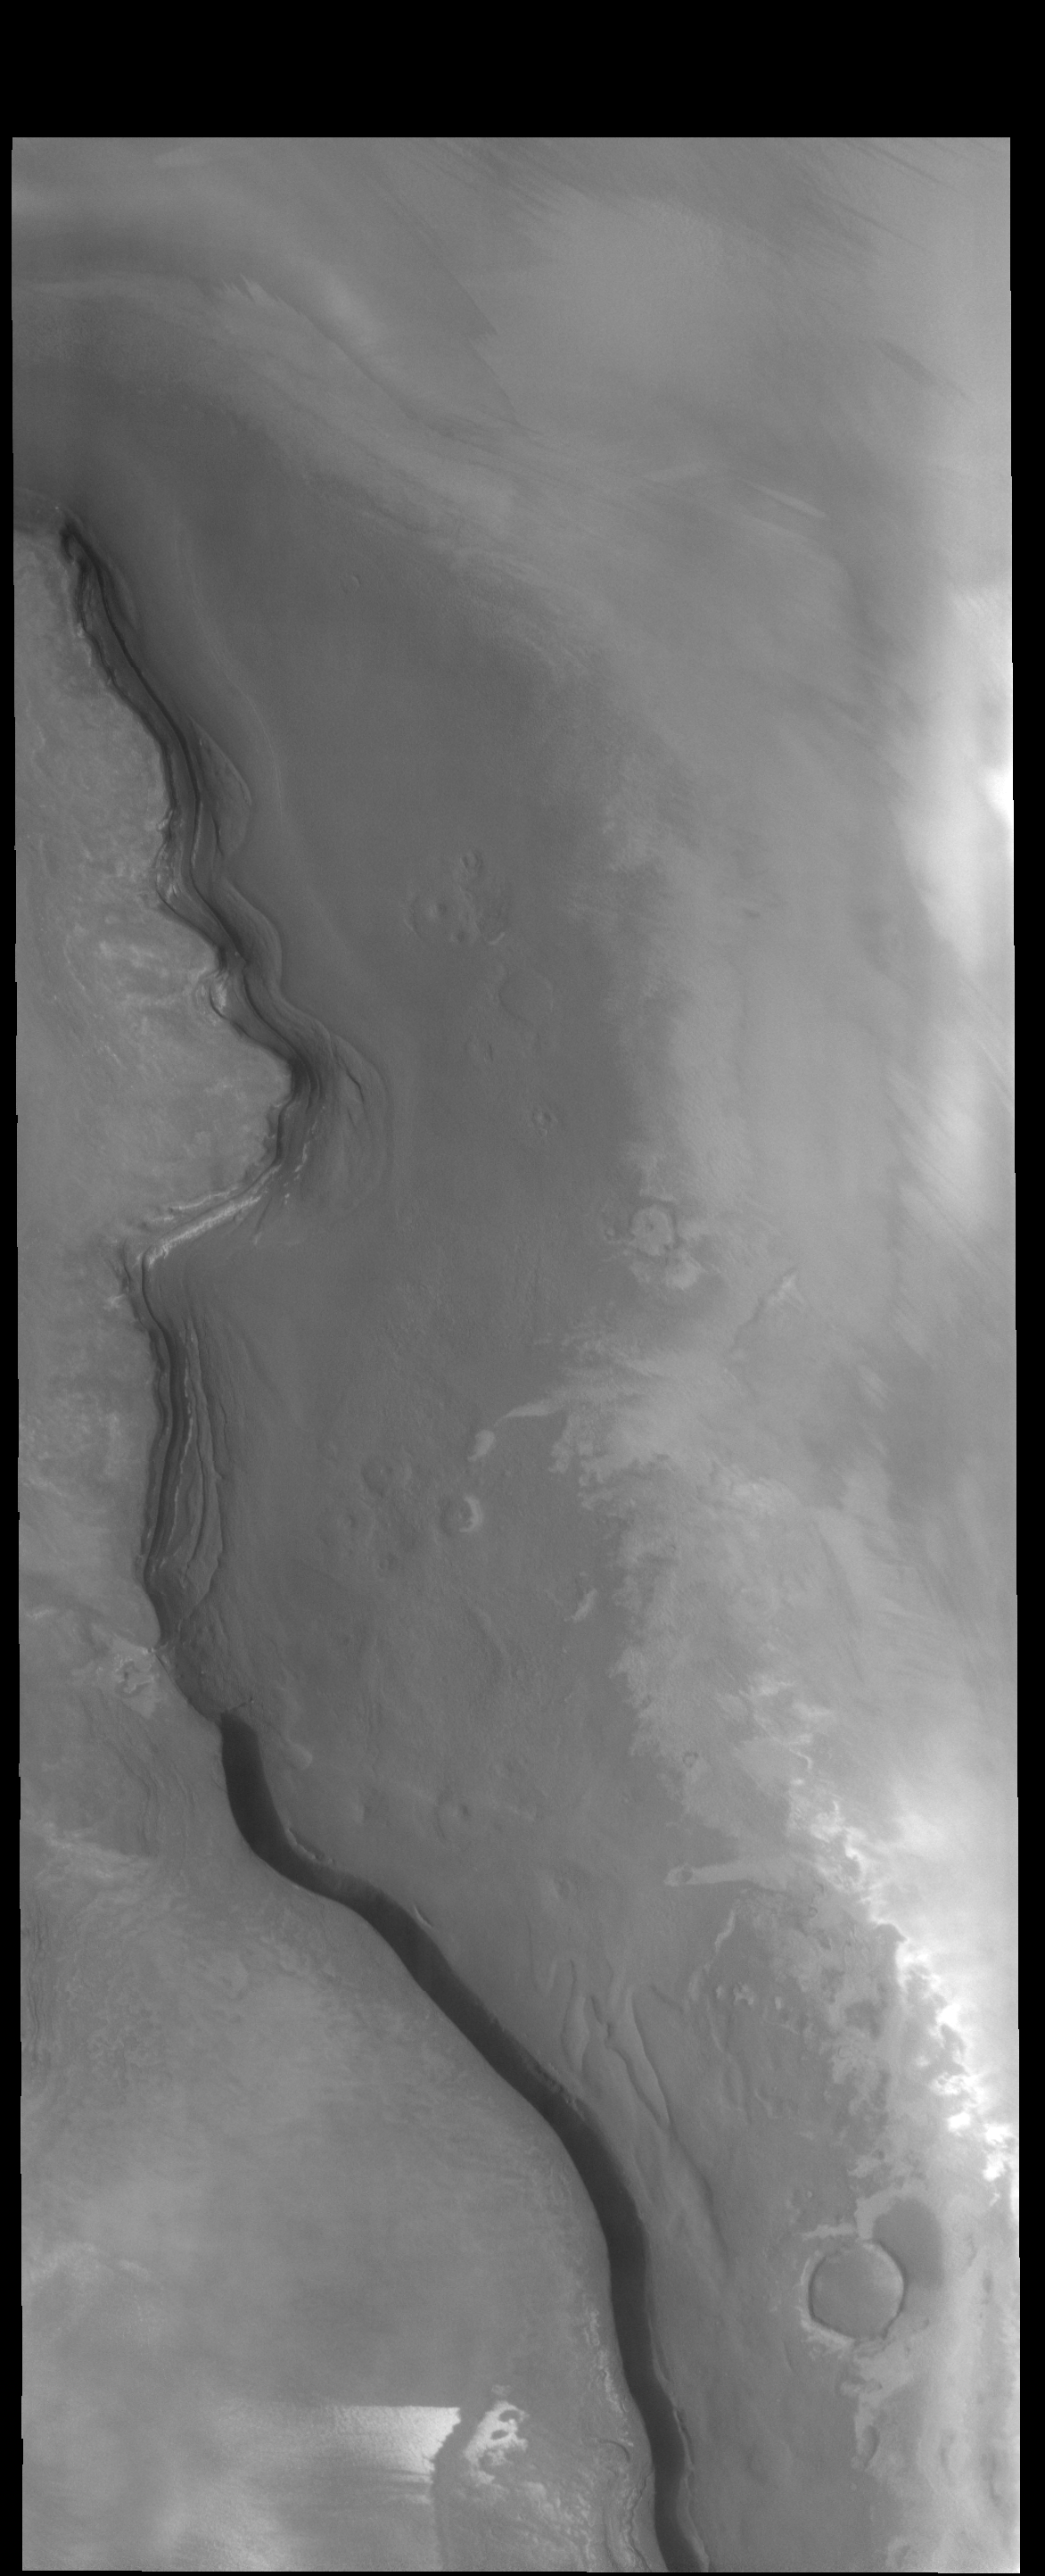

Rupes Tenuis

The cliff face in this VIS image is called Rupes Tenius (rupes = scarp). The polar cap is the higher region to the left and the plains are located on the right side of the image. A large elevation change occurs along the scarp.

Credit: NASA/JPL-Caltech/ASU